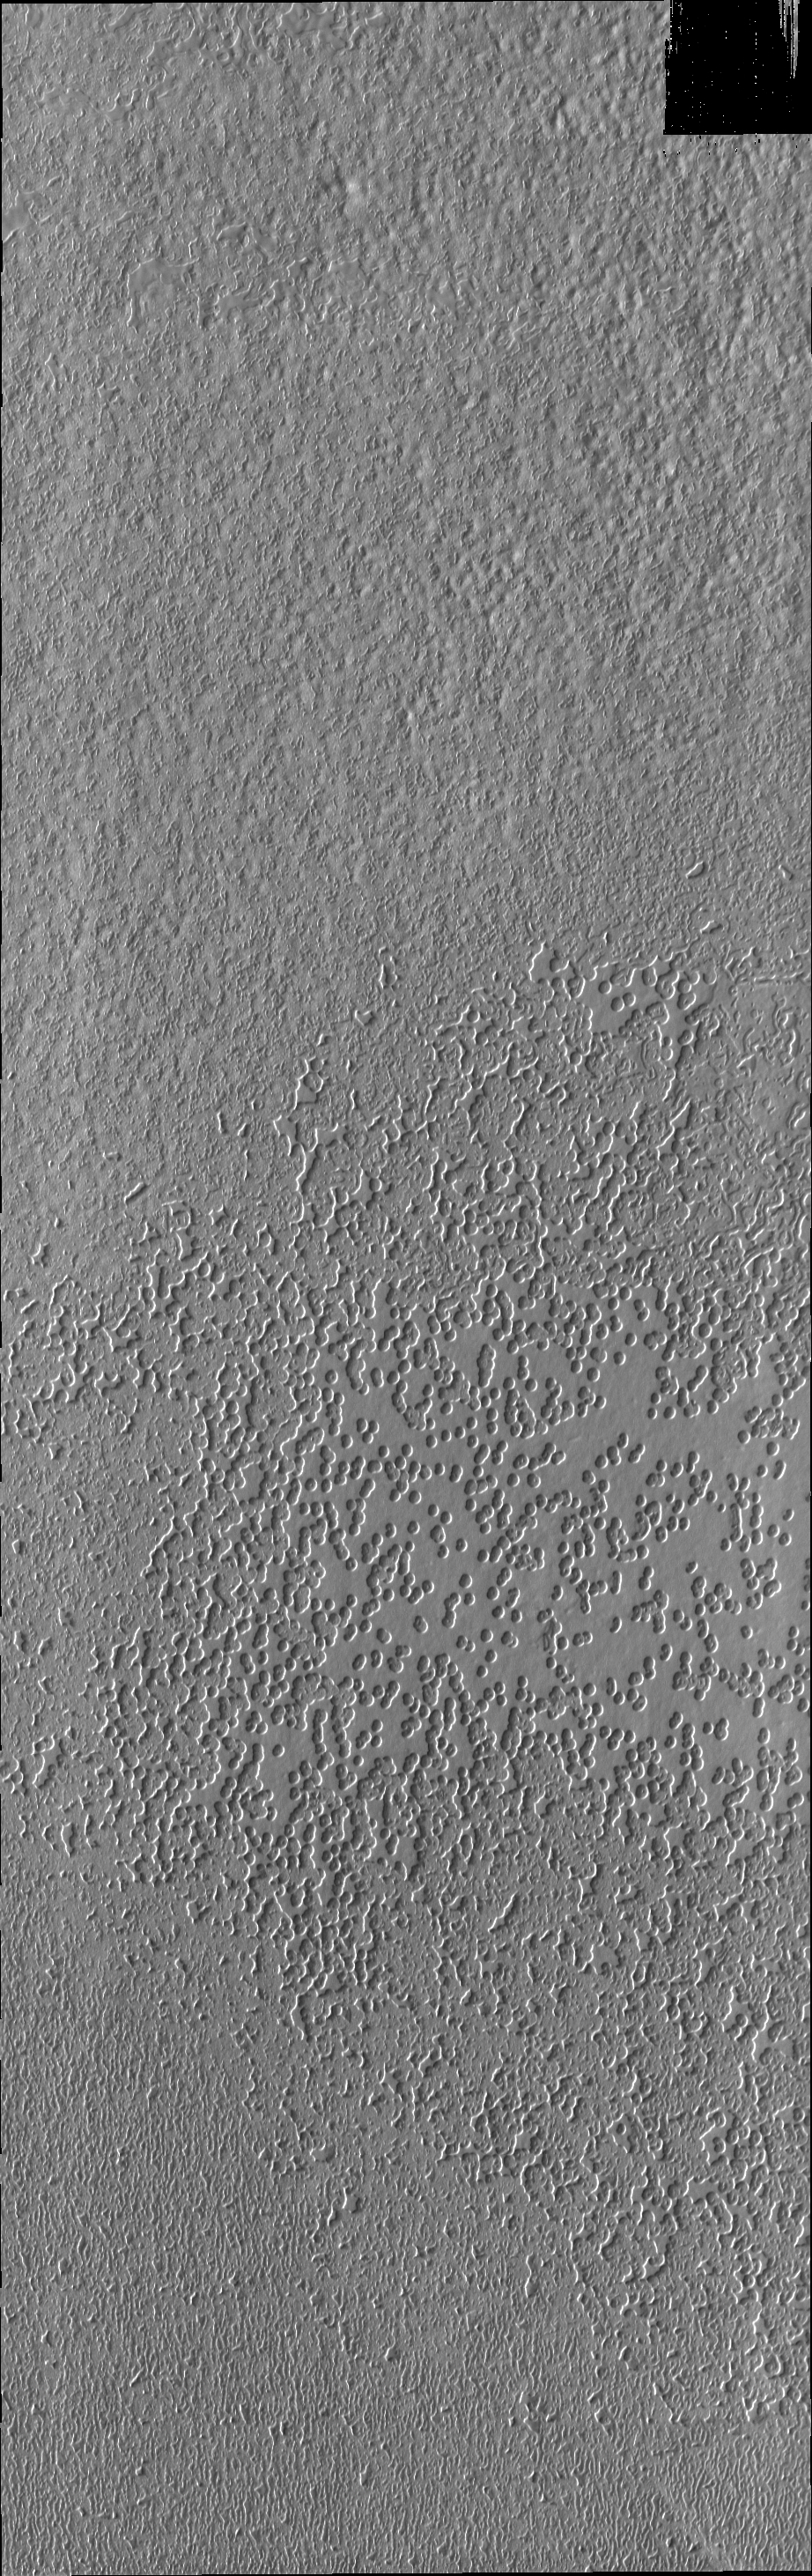

South Polar Surface

One type of surface seen on the south pole is this “swiss-cheese” terrain of circular depressions.

Credit: NASA/JPL/ASU